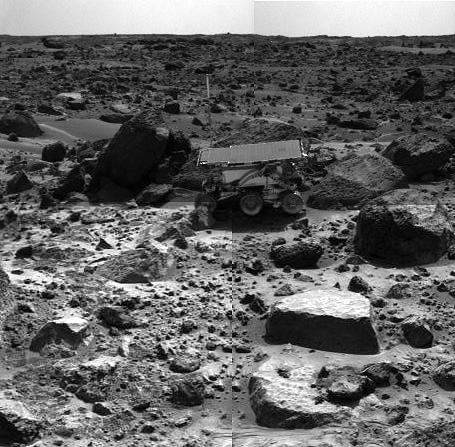

Sojourner Rover Backing Away from “Moe” – Right Eye

This is the left image of a stereo image pair showing the Sojourner rover in the middle of the afternoon on Sol 66 (September 9). The rover has backed away from the rock “Moe” (to the right of the rover) after measuring its composition with the Alpha Proton X-Ray spectrometer. The next target for Sojourner, the rock “Stimpy,” is in front of Moe.

This image and PIA01561 (left eye) make up a stereo pair.

Mars Pathfinder is the second in NASA’s Discovery program of low-cost spacecraft with highly focused science goals. The Jet Propulsion Laboratory, Pasadena, CA, developed and manages the Mars Pathfinder mission for NASA’s Office of Space Science, Washington, D.C. JPL is an operating division of the California Institute of Technology (Caltech).

Photojournal note: Sojourner spent 83 days of a planned seven-day mission exploring the Martian terrain, acquiring images, and taking chemical, atmospheric and other measurements. The final data transmission received from Pathfinder was at 10:23 UTC on September 27, 1997. Although mission managers tried to restore full communications during the following five months, the successful mission was terminated on March 10, 1998.

Credit: NASA/JPL